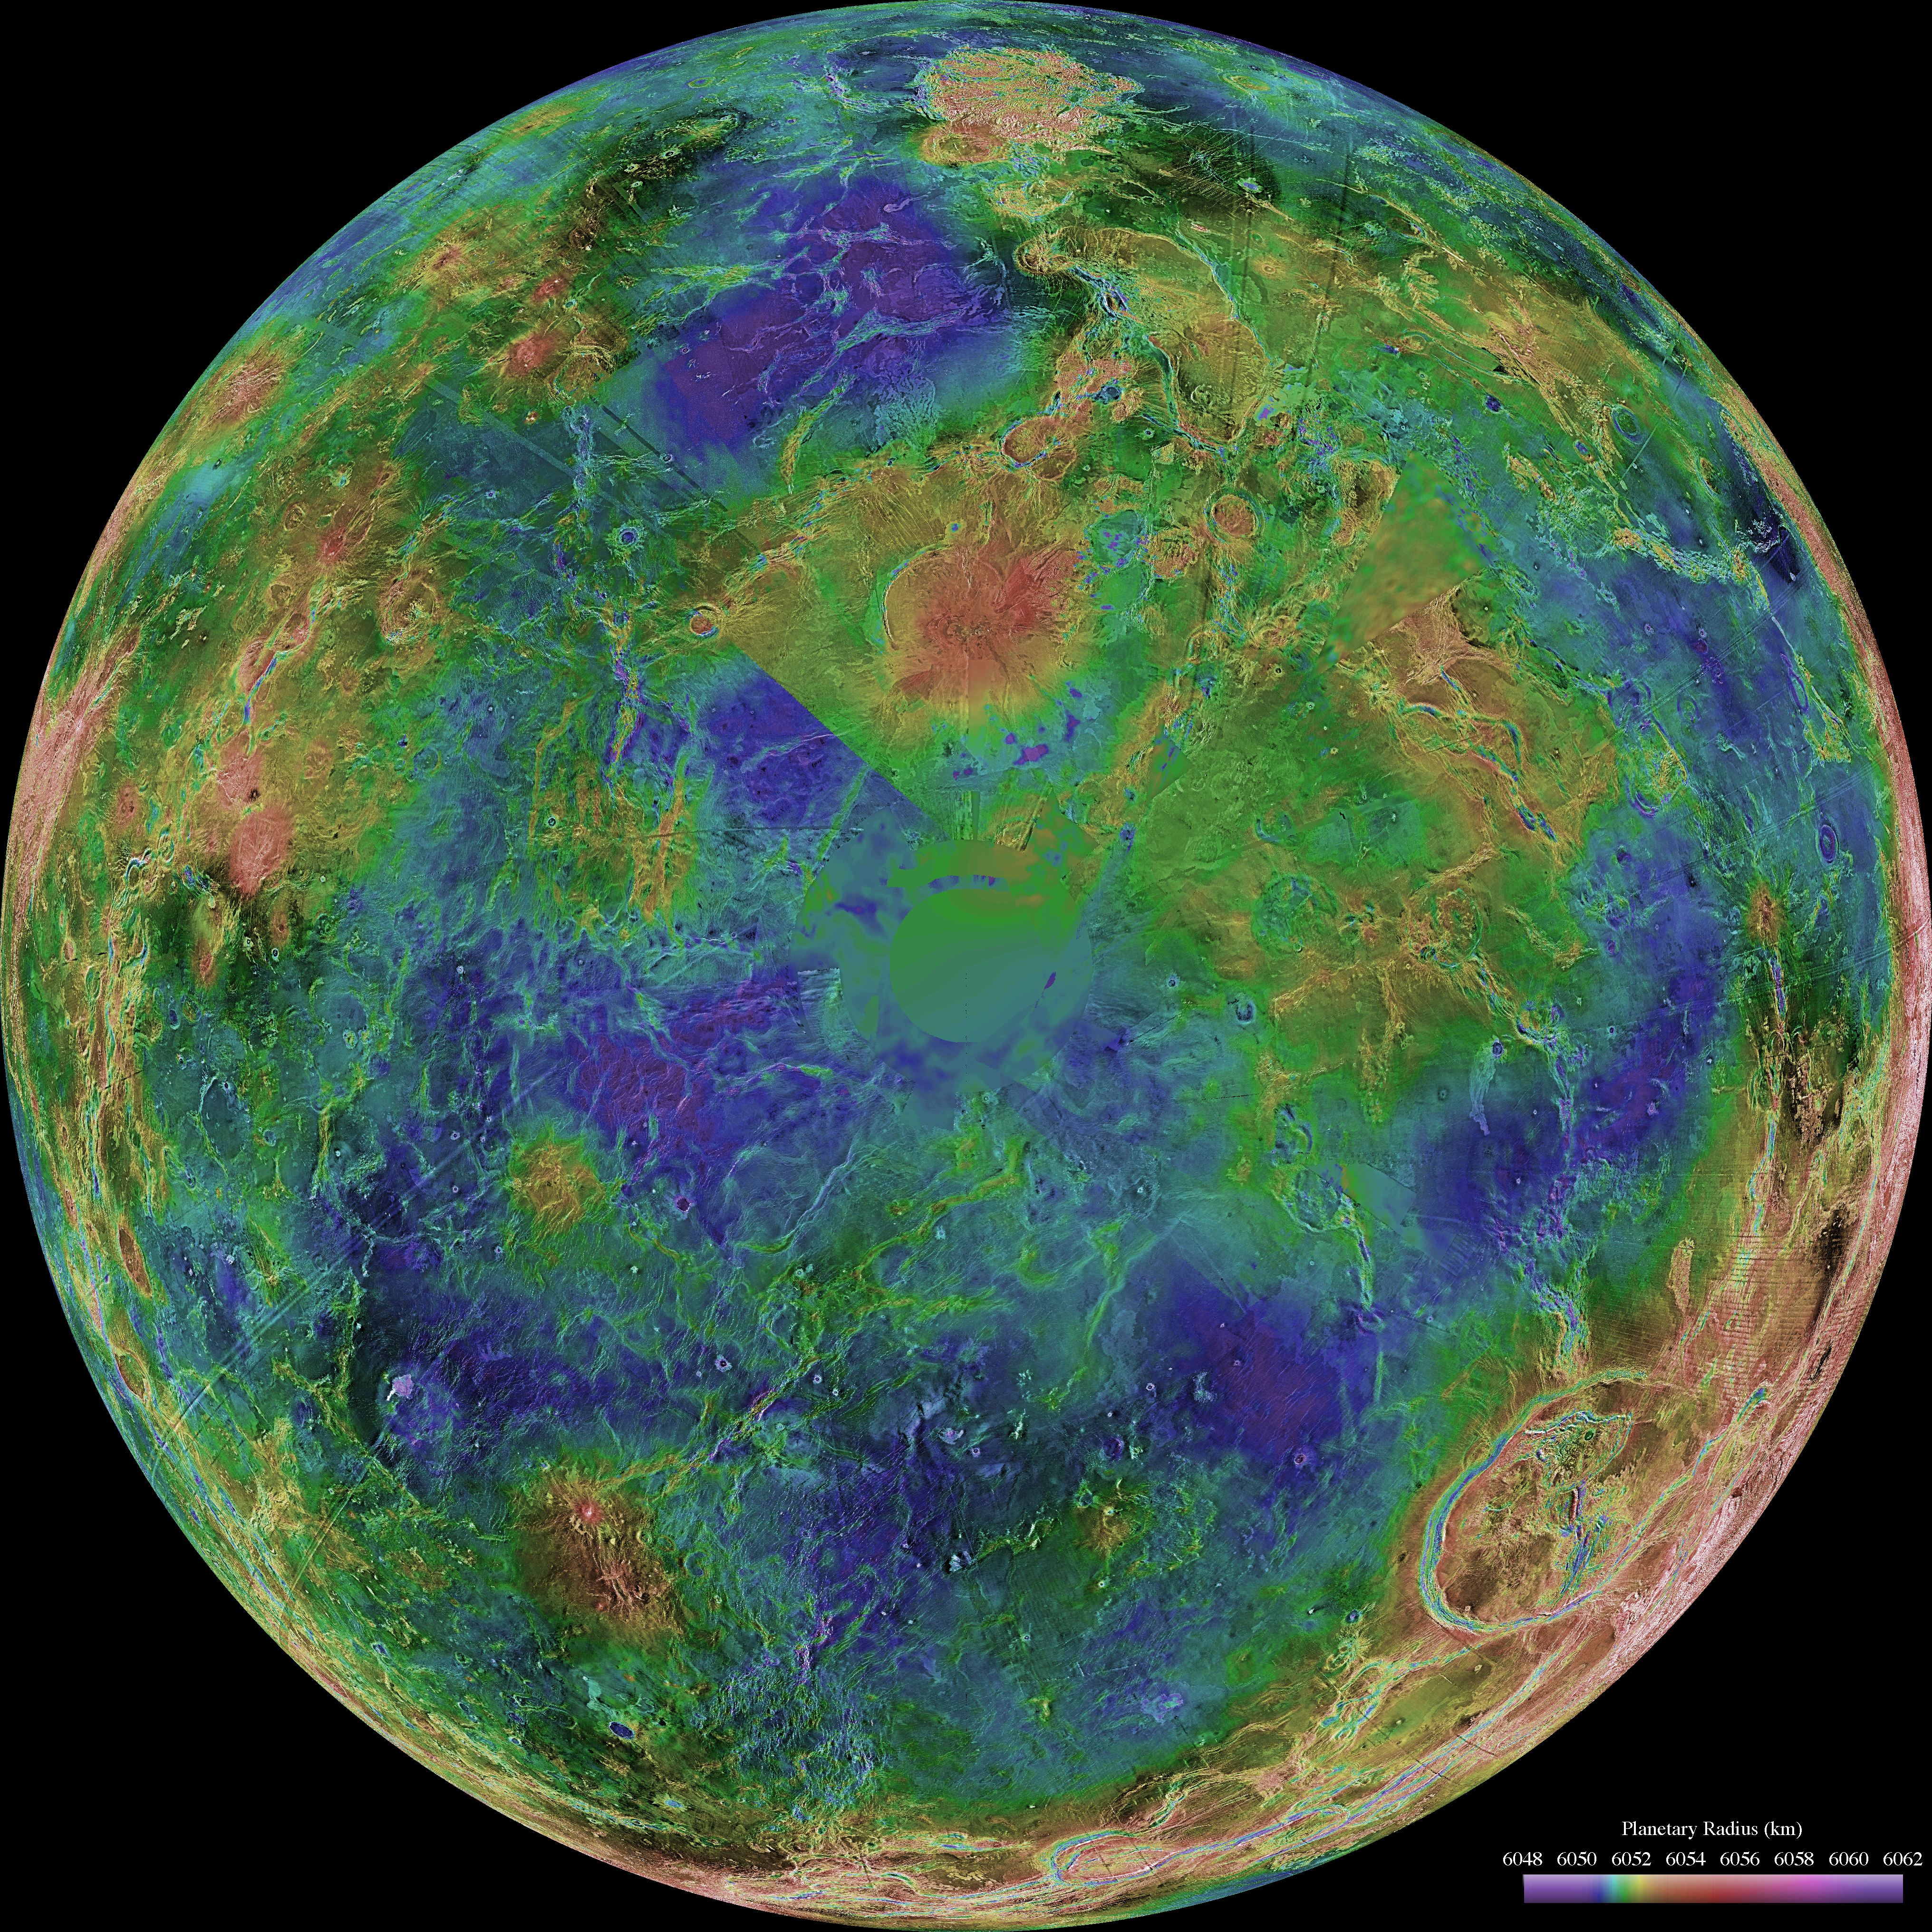

Hemispheric View of Venus Centered at the South Pole

The hemispheric view of Venus, as revealed by more than a decade of radar investigations culminating in the 1990-1994 Magellan mission, is centered on the South Pole. The Magellan spacecraft imaged more than 98% of Venus at a resolution of about 100 meters; the effective resolution of this image is about 3 km. A mosaic of the Magellan images (most with illumination from the west) forms the image base. Gaps in the Magellan coverage were filled with images from the Earth-based Arecibo radar in a region centered roughly on 0 degree latitude and longitude, and with a neutral tone elsewhere (primarily near the south pole). The composite image was processed to improve contrast and to emphasize small features, and was color-coded to represent elevation. Gaps in the elevation data from the Magellan radar altimeter were filled with altimetry from the Venera spacecraft and the U.S. Pioneer Venus missions. An orthographic projection was used, simulating a distant view of one hemisphere of the planet. The Magellan mission was managed for NASA by the Jet Propulsion Laboratory (JPL), Pasadena, CA. Data processed by JPL, the Massachusetts Institute of Technology, Cambridge, MA, and the U.S. Geological Survey, Flagstaff, AZ.

Credit: NASA/JPL/USGS